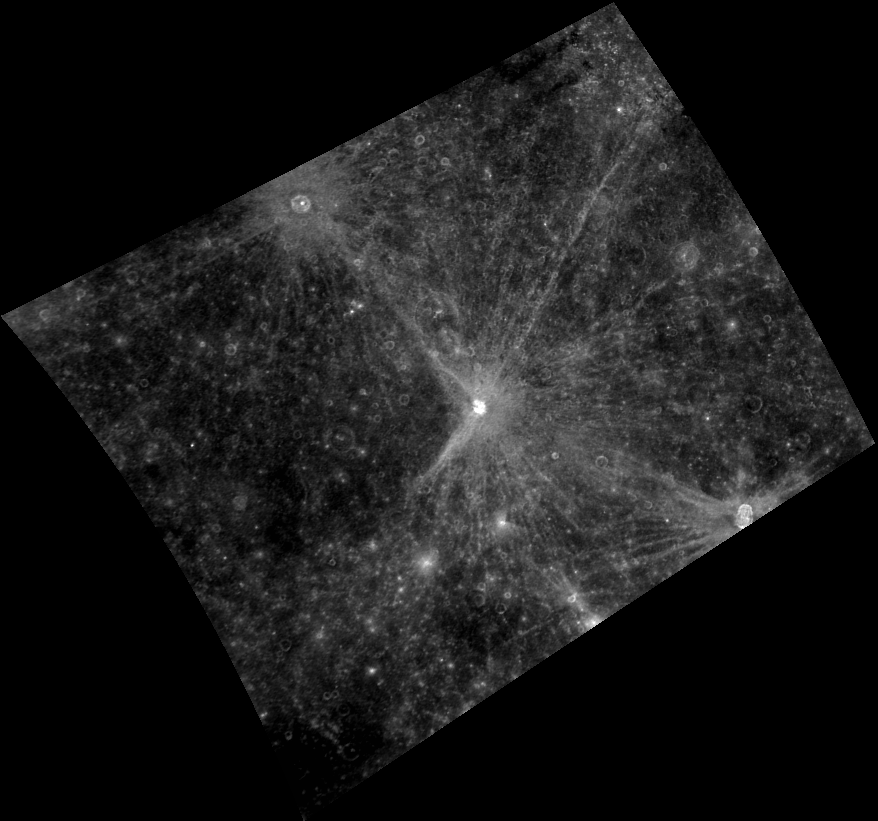

Rays, Rays, Rays

The spectacular rays of Raden Saleh, Qi Baishi, and Hovnatanian stretch across this image. Raden Saleh’s rays are distributed mostly symmetrically around the crater. Qi Baishi’s rays exhibit a zone of avoidance to the west. Hovnatanian’s rays form a “butterfly” pattern and are absent to the north and south sides of the crater. Asymmetrical ray patterns are formed by objects that impact at relatively low incidence angles and can be used to determine the direction of impact.

This image was acquired as part of MDIS’s color base map. The color base map is composed of WAC images taken through eight different narrow-band color filters and will cover more than 90% of Mercury’s surface with an average resolution of 1 kilometer/pixel (0.6 miles/pixel). The highest-quality color images are obtained for Mercury’s surface when both the spacecraft and the Sun are overhead, so these images typically are taken with viewing conditions of low incidence and emission angles.

The MESSENGER spacecraft is the first ever to orbit the planet Mercury, and the spacecraft’s seven scientific instruments and radio science investigation are unraveling the history and evolution of the Solar System’s innermost planet. Visit the Why Mercury? section of this website to learn more about the key science questions that the MESSENGER mission is addressing.

Date acquired: June 28, 2011
Image Mission Elapsed Time (MET): 217735147
Image ID: 435804
Instrument: Wide Angle Camera (WAC) of the Mercury Dual Imaging System (MDIS)
WAC filter: 7 (748 nanometers)
Center Latitude: -3.04°
Center Longitude: 165.0° E
Resolution: 1394 meters/pixel
Scale: Qi Baishi, the rayed crater near the center of this image, is 15 km (approximately 9 mi.) in diameter.
Incidence Angle: 6.4°
Emission Angle: 34.4°
Phase Angle: 28.0°

These images are from MESSENGER, a NASA Discovery mission to conduct the first orbital study of the innermost planet, Mercury. For information regarding the use of images, see the MESSENGER image use policy.

Credit: NASA/Johns Hopkins University Applied Physics Laboratory/Carnegie Institution of Washington